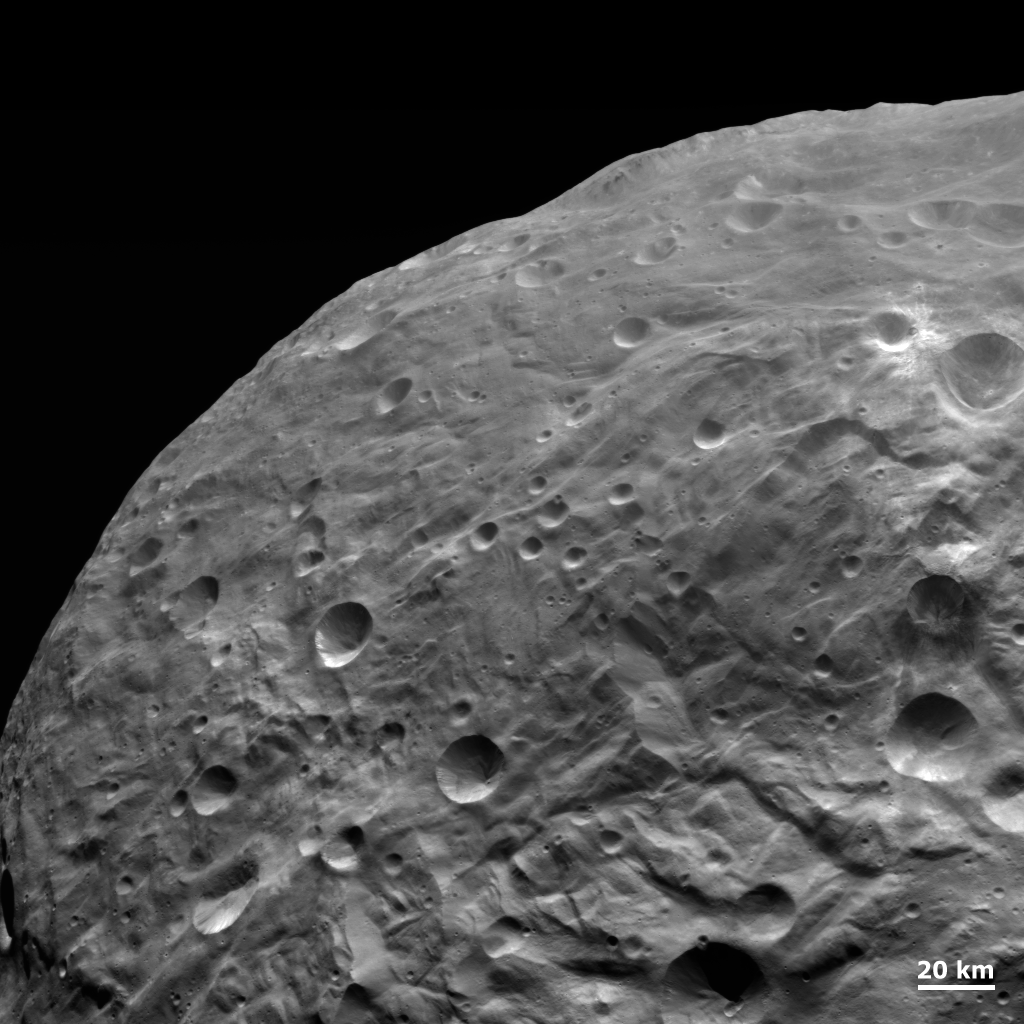

Impacts and Grooves on Vesta

NASA’s Dawn spacecraft obtained this image with its framing camera on Aug. 26, 2011. The detail in this image shows impacts of all sizes, grooves, scarps and smooth areas. This image was taken through the camera’s clear filter. The image has a resolution of about 260 meters per pixel.

The Dawn mission to Vesta and Ceres is managed by NASA’s Jet Propulsion Laboratory, a division of the California Institute of Technology in Pasadena, for NASA’s Science Mission Directorate, Washington. UCLA is responsible for overall Dawn mission science. The Dawn framing cameras were developed and built under the leadership of the Max Planck Institute for Solar System Research, Katlenburg-Lindau, Germany, with significant contributions by DLR German Aerospace Center, Institute of Planetary Research, Berlin, and in coordination with the Institute of Computer and Communication Network Engineering, Braunschweig. The Framing Camera project is funded by the Max Planck Society, DLR, and NASA/JPL.

Credit: NASA/JPL-Caltech/UCLA/MPS/DLR/IDA